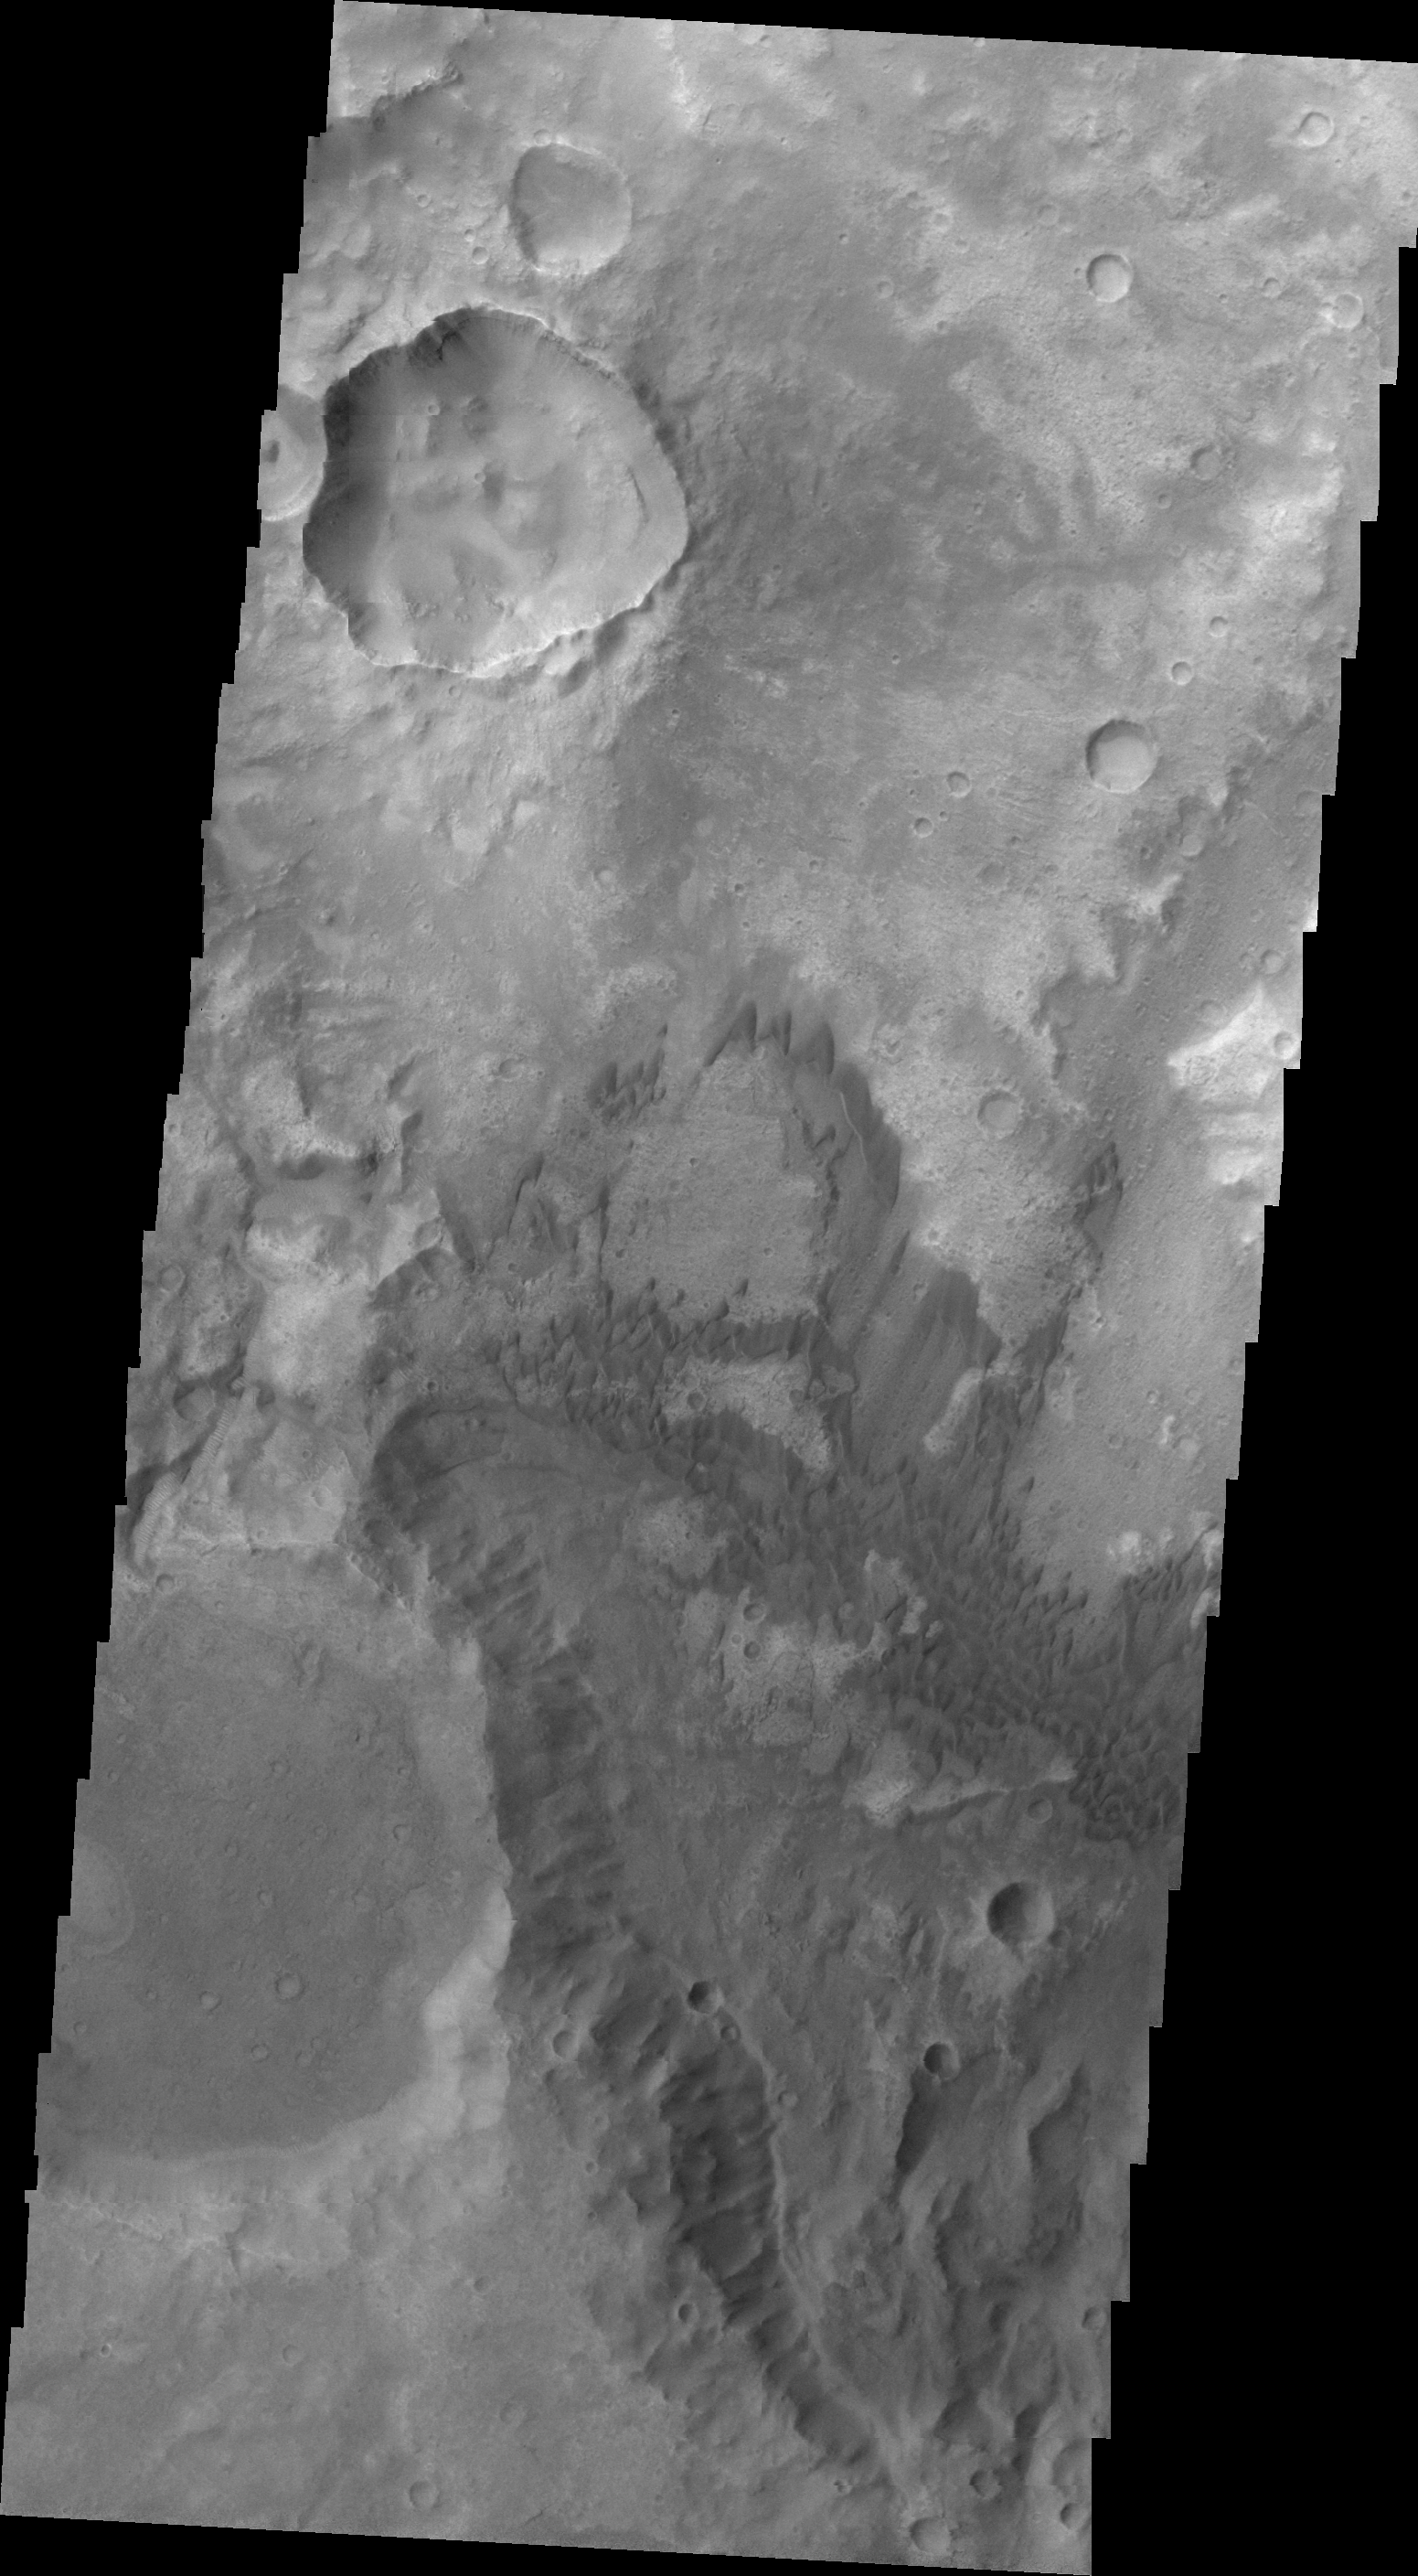

Terra Cimmeria Dunes

Today’s VIS image shows dunes of several sizes in Terra Cimmeria.

Image information: VIS instrument. Latitude -9.7N, Longitude 128.8E. 22 meter/pixel resolution.

Please see the THEMIS Data Citation Note for details on crediting THEMIS images.

Note: this THEMIS visual image has not been radiometrically nor geometrically calibrated for this preliminary release. An empirical correction has been performed to remove instrumental effects. A linear shift has been applied in the cross-track and down-track direction to approximate spacecraft and planetary motion. Fully calibrated and geometrically projected images will be released through the Planetary Data System in accordance with Project policies at a later time.

NASA’s Jet Propulsion Laboratory manages the 2001 Mars Odyssey mission for NASA’s Office of Space Science, Washington, D.C. The Thermal Emission Imaging System (THEMIS) was developed by Arizona State University, Tempe, in collaboration with Raytheon Santa Barbara Remote Sensing. The THEMIS investigation is led by Dr. Philip Christensen at Arizona State University. Lockheed Martin Astronautics, Denver, is the prime contractor for the Odyssey project, and developed and built the orbiter. Mission operations are conducted jointly from Lockheed Martin and from JPL, a division of the California Institute of Technology in Pasadena.

Credit: NASA/JPL/ASU